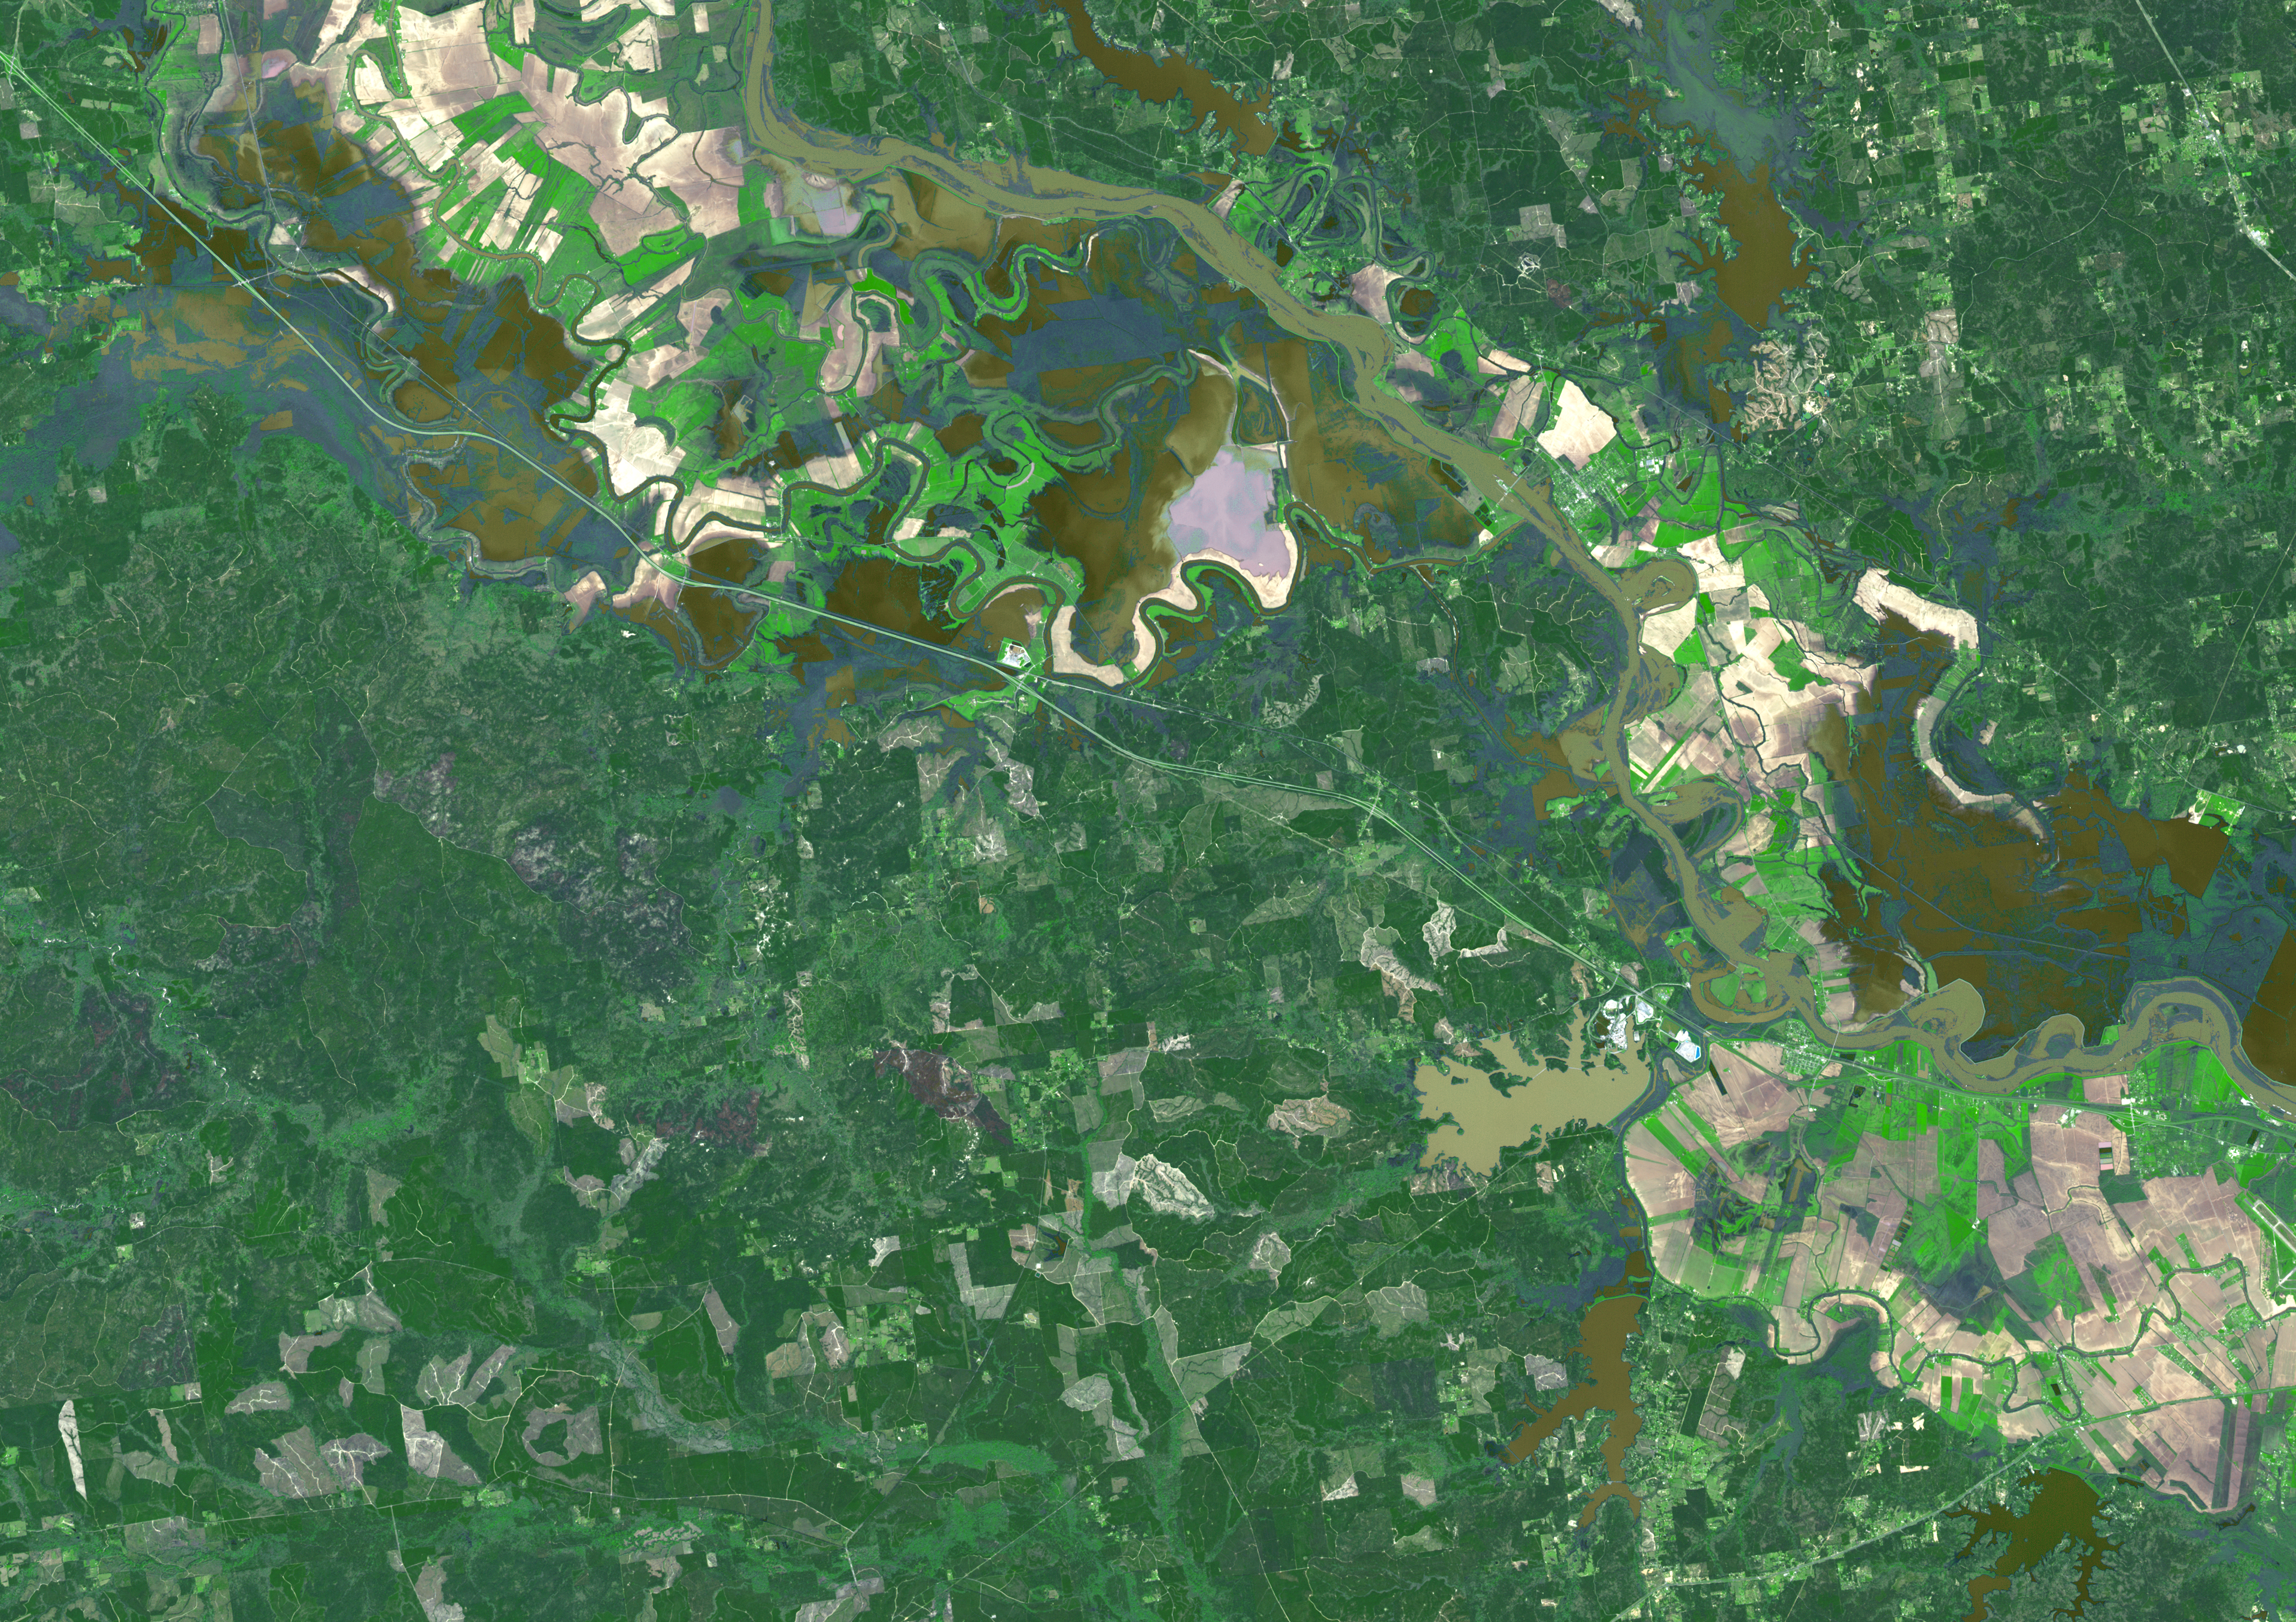

Persistent Flooding in Louisiana Imaged by NASA Spacecraft

Torrential rains in the mid-South of the United States in mid-March 2016 produced flooding throughout Texas, Louisiana and Mississippi. On March 21, 2016, the Advanced Spaceborne Thermal Emission and Reflection Radiometer (ASTER) instrument on NASA’s Terra spacecraft acquired this image showing persistent flooding along the Mississippi River between the Louisiana cities of Alexandria and Natchitoches. The image covers an area of 25 to 36 miles (41 by 58 kilometers), and is located at 31.5 degrees north, 92.8 degrees west.

With its 14 spectral bands from the visible to the thermal infrared wavelength region and its high spatial resolution of 15 to 90 meters (about 50 to 300 feet), ASTER images Earth to map and monitor the changing surface of our planet. ASTER is one of five Earth-observing instruments launched Dec. 18, 1999, on Terra. The instrument was built by Japan’s Ministry of Economy, Trade and Industry. A joint U.S./Japan science team is responsible for validation and calibration of the instrument and data products.

The broad spectral coverage and high spectral resolution of ASTER provides scientists in numerous disciplines with critical information for surface mapping and monitoring of dynamic conditions and temporal change. Example applications are: monitoring glacial advances and retreats; monitoring potentially active volcanoes; identifying crop stress; determining cloud morphology and physical properties; wetlands evaluation; thermal pollution monitoring; coral reef degradation; surface temperature mapping of soils and geology; and measuring surface heat balance.

The U.S. science team is located at NASA’s Jet Propulsion Laboratory, Pasadena, Calif. The Terra mission is part of NASA’s Science Mission Directorate, Washington, D.C.

Credit: NASA/GSFC/METI/ERSDAC/JAROS, and U.S./Japan ASTER Science Team